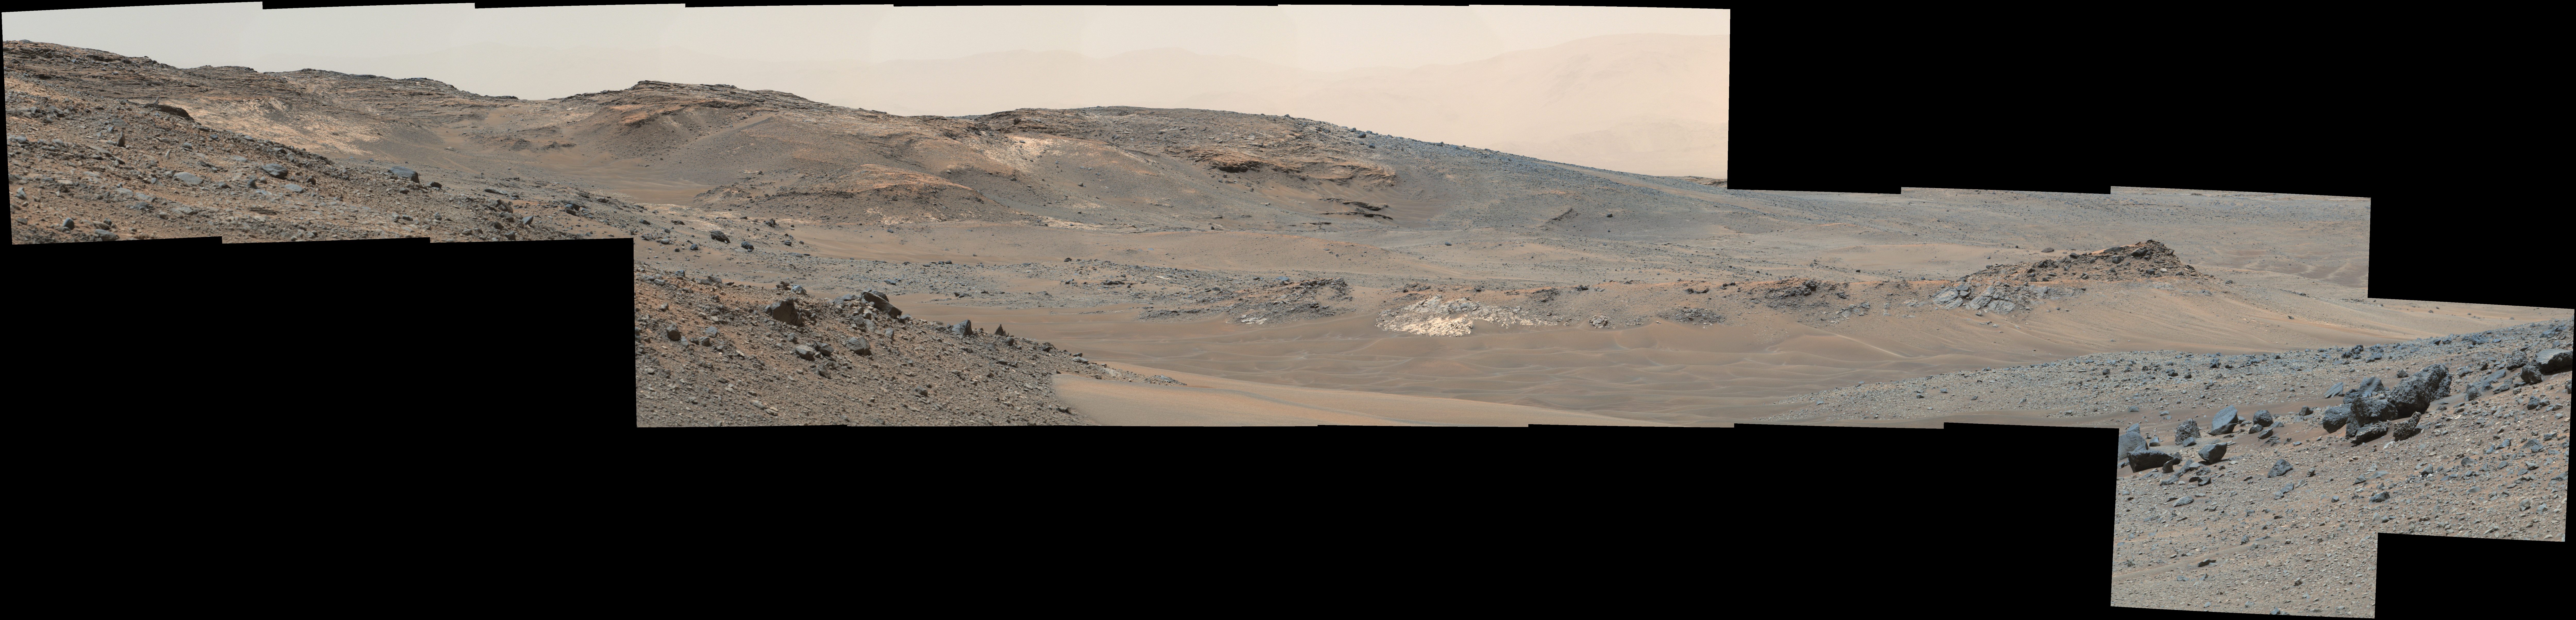

Looking Toward Curiosity Study Areas, Spring 2015

Figure 1

This detailed panorama from the Mast Camera (Mastcam) on NASA’s Curiosity Mars rover shows a view toward two areas on lower Mount Sharp chosen for close-up inspection: “Mount Shields” and “Logan Pass.”

The scene is a mosaic of images taken with Mastcam’s right-eye camera, which has a telephoto lens, on April 16, 2015, during the 957th Martian day, or sol, of Curiosity’s work on Mars, before that sol’s drive. The view spans from southwest, at left, to west-northwest. The color has been approximately white-balanced to resemble how the scene would appear under daytime lighting conditions on Earth.

By 10 sols later, Curiosity had driven about 328 meters (1,076 feet) from the location where it made this observation to an outcrop at the base of “Mount Shields.” A 5-meter scale bar has been superimposed near the center of this scene beside the outcrop that the rover then examined in detail. (Five meters is 16.4 feet.) This study location was chosen on the basis of Mount Shields displaying a feature that geologists recognized from images like this as likely to be a site where an ancient valley was incised into bedrock, then refilled with other sediment.

After a few sols examining the outcrop at the base of Mount Shields, Curiosity resumed driving toward a study area at Logan Pass, near the 5-meter scale bar in the left half of this scene. That location was selected earlier, on the basis of images from orbit indicating contact there between two different geological units. The rover’s route from Mount Shields to Logan Pass runs behind “Jocko Butte” from the viewpoint where this panorama was taken.

Figure 1 is an annotated version of this panorama. A map of this area, showing the rover’s location at the time of this observation, is at PIA19399.

Photojournal Note: This panorama may also be viewed at http://mars.nasa.gov/msl/multimedia/deepzoom/PIA19398.

Malin Space Science Systems, San Diego, built and operates the rover’s Mastcam. NASA’s Jet Propulsion Laboratory, a division of the California Institute of Technology, Pasadena, manages the Mars Science Laboratory Project for NASA’s Science Mission Directorate, Washington. JPL designed and built the project’s Curiosity rover.

Credit: NASA/JPL-Caltech/MSSS